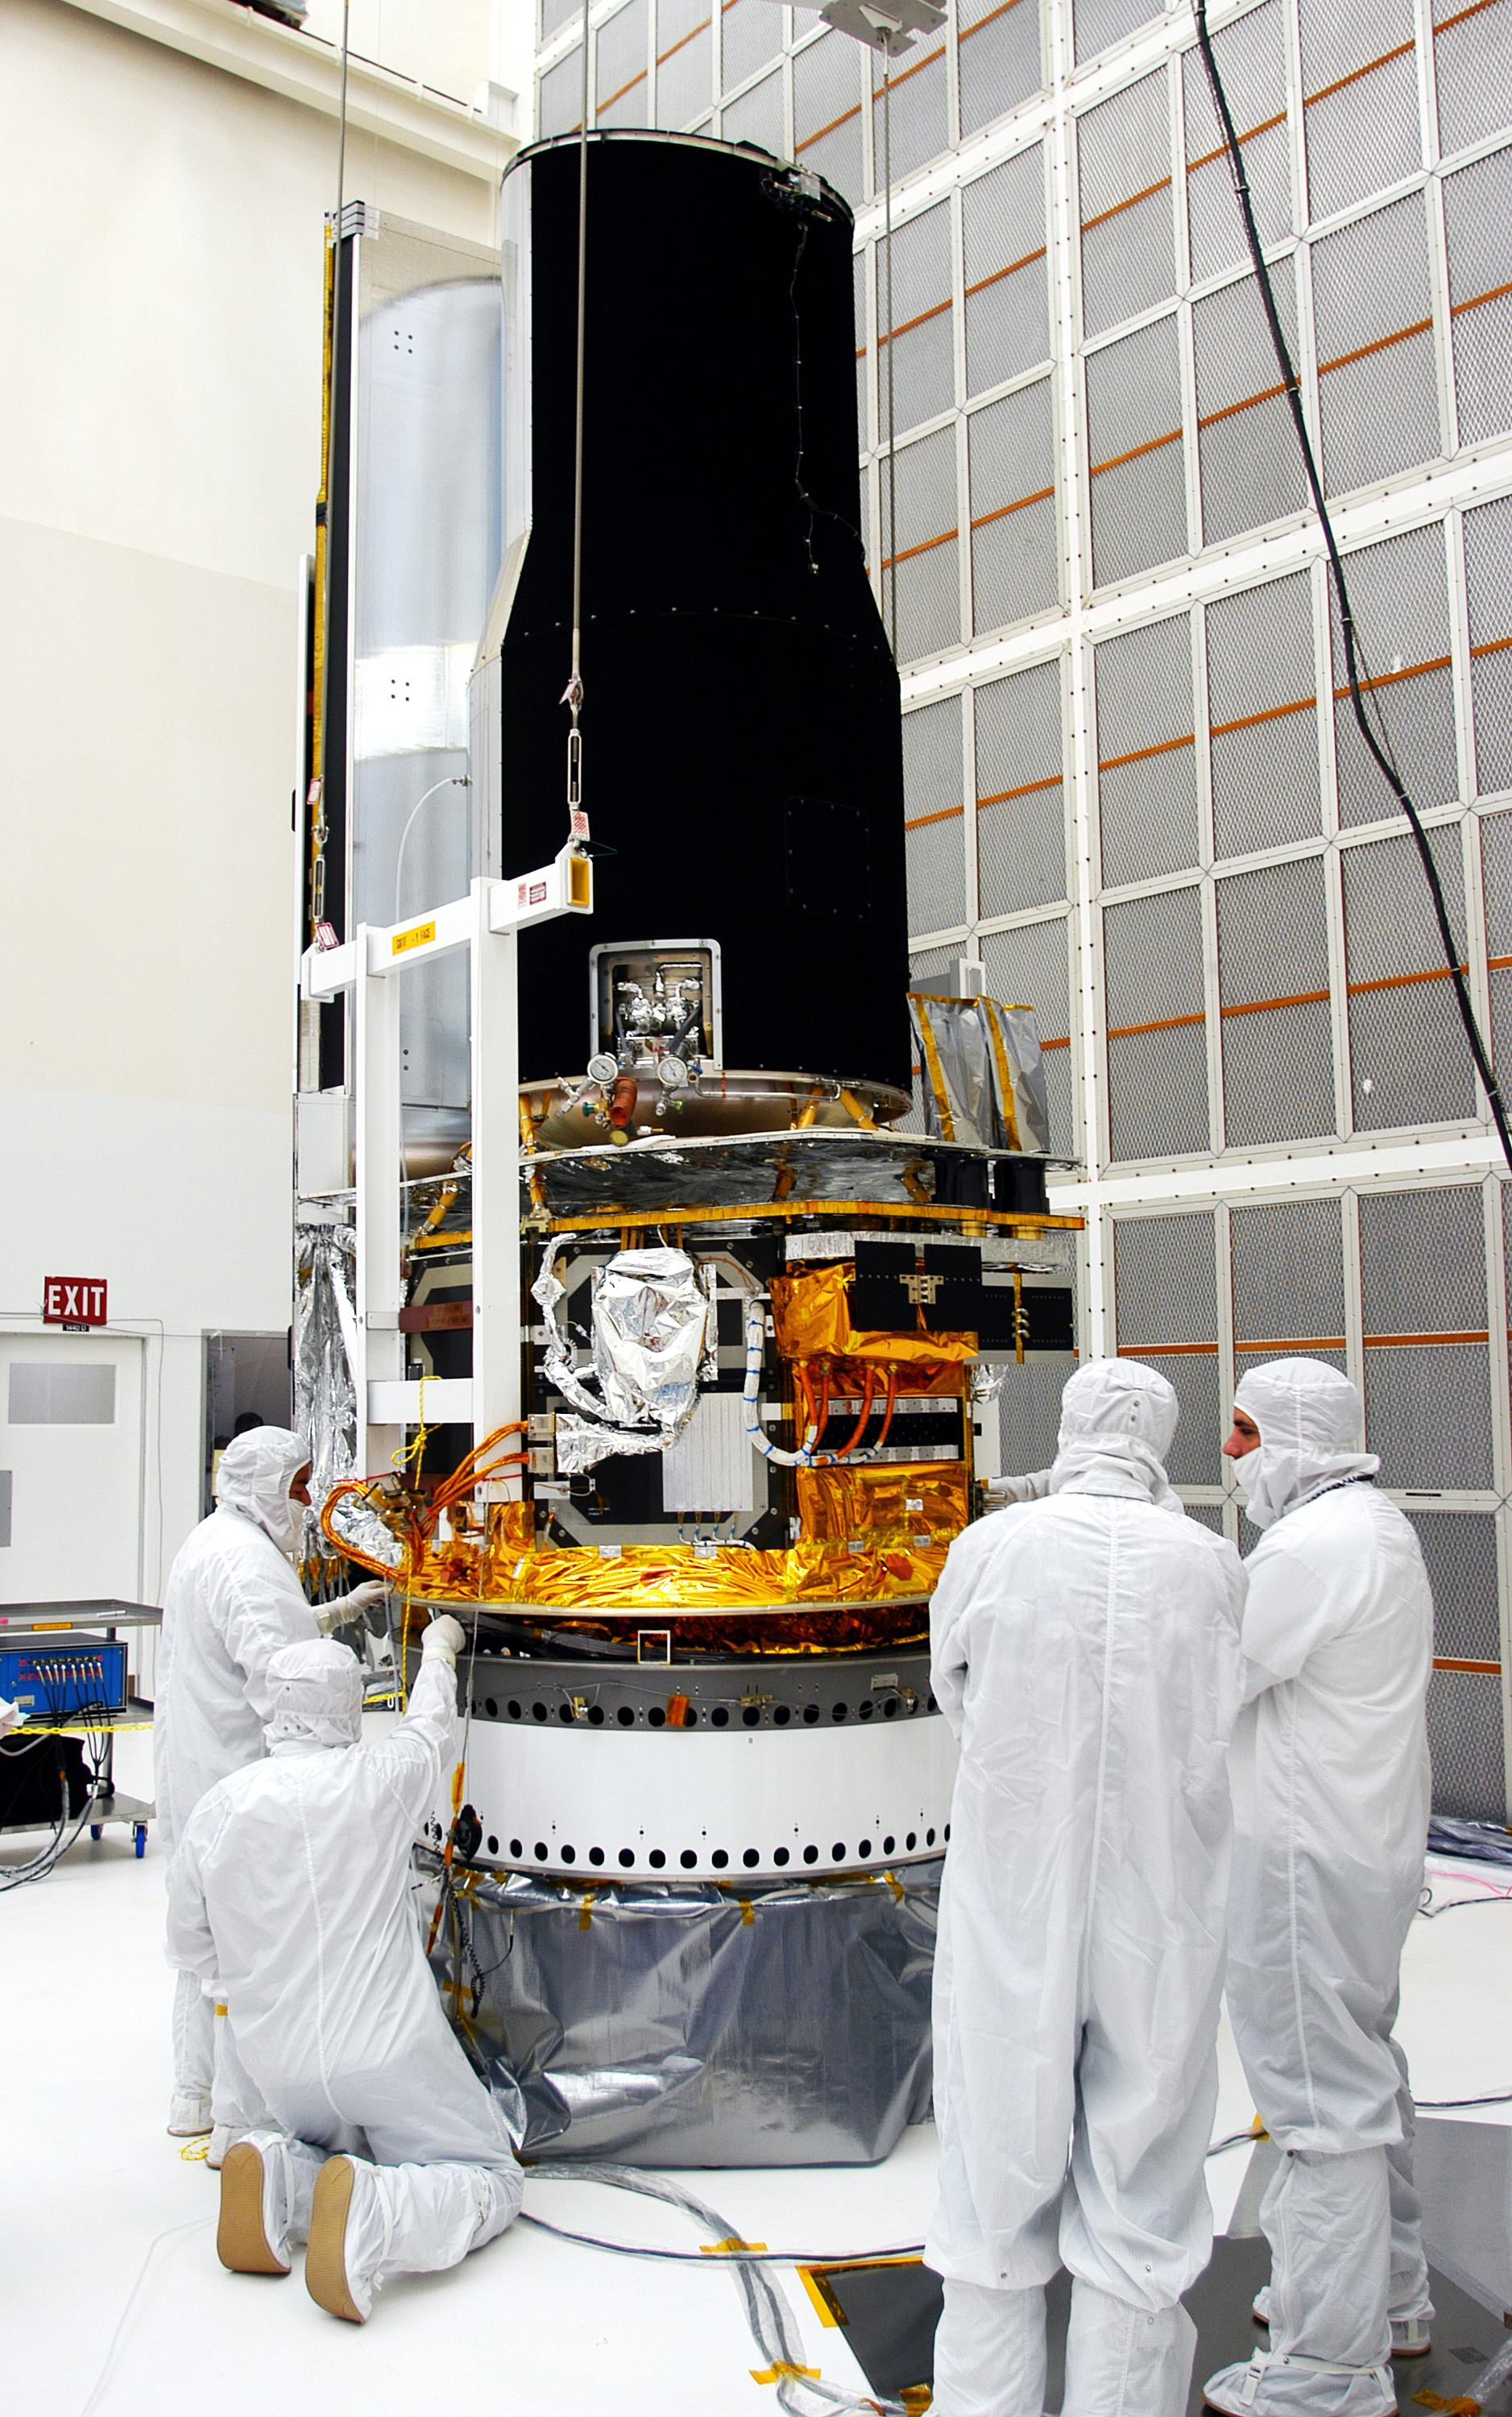

Spitzer in the Clean Room

Spitzer in the clean room in Cape Canaveral, Florida

Credit: NASA/KSC